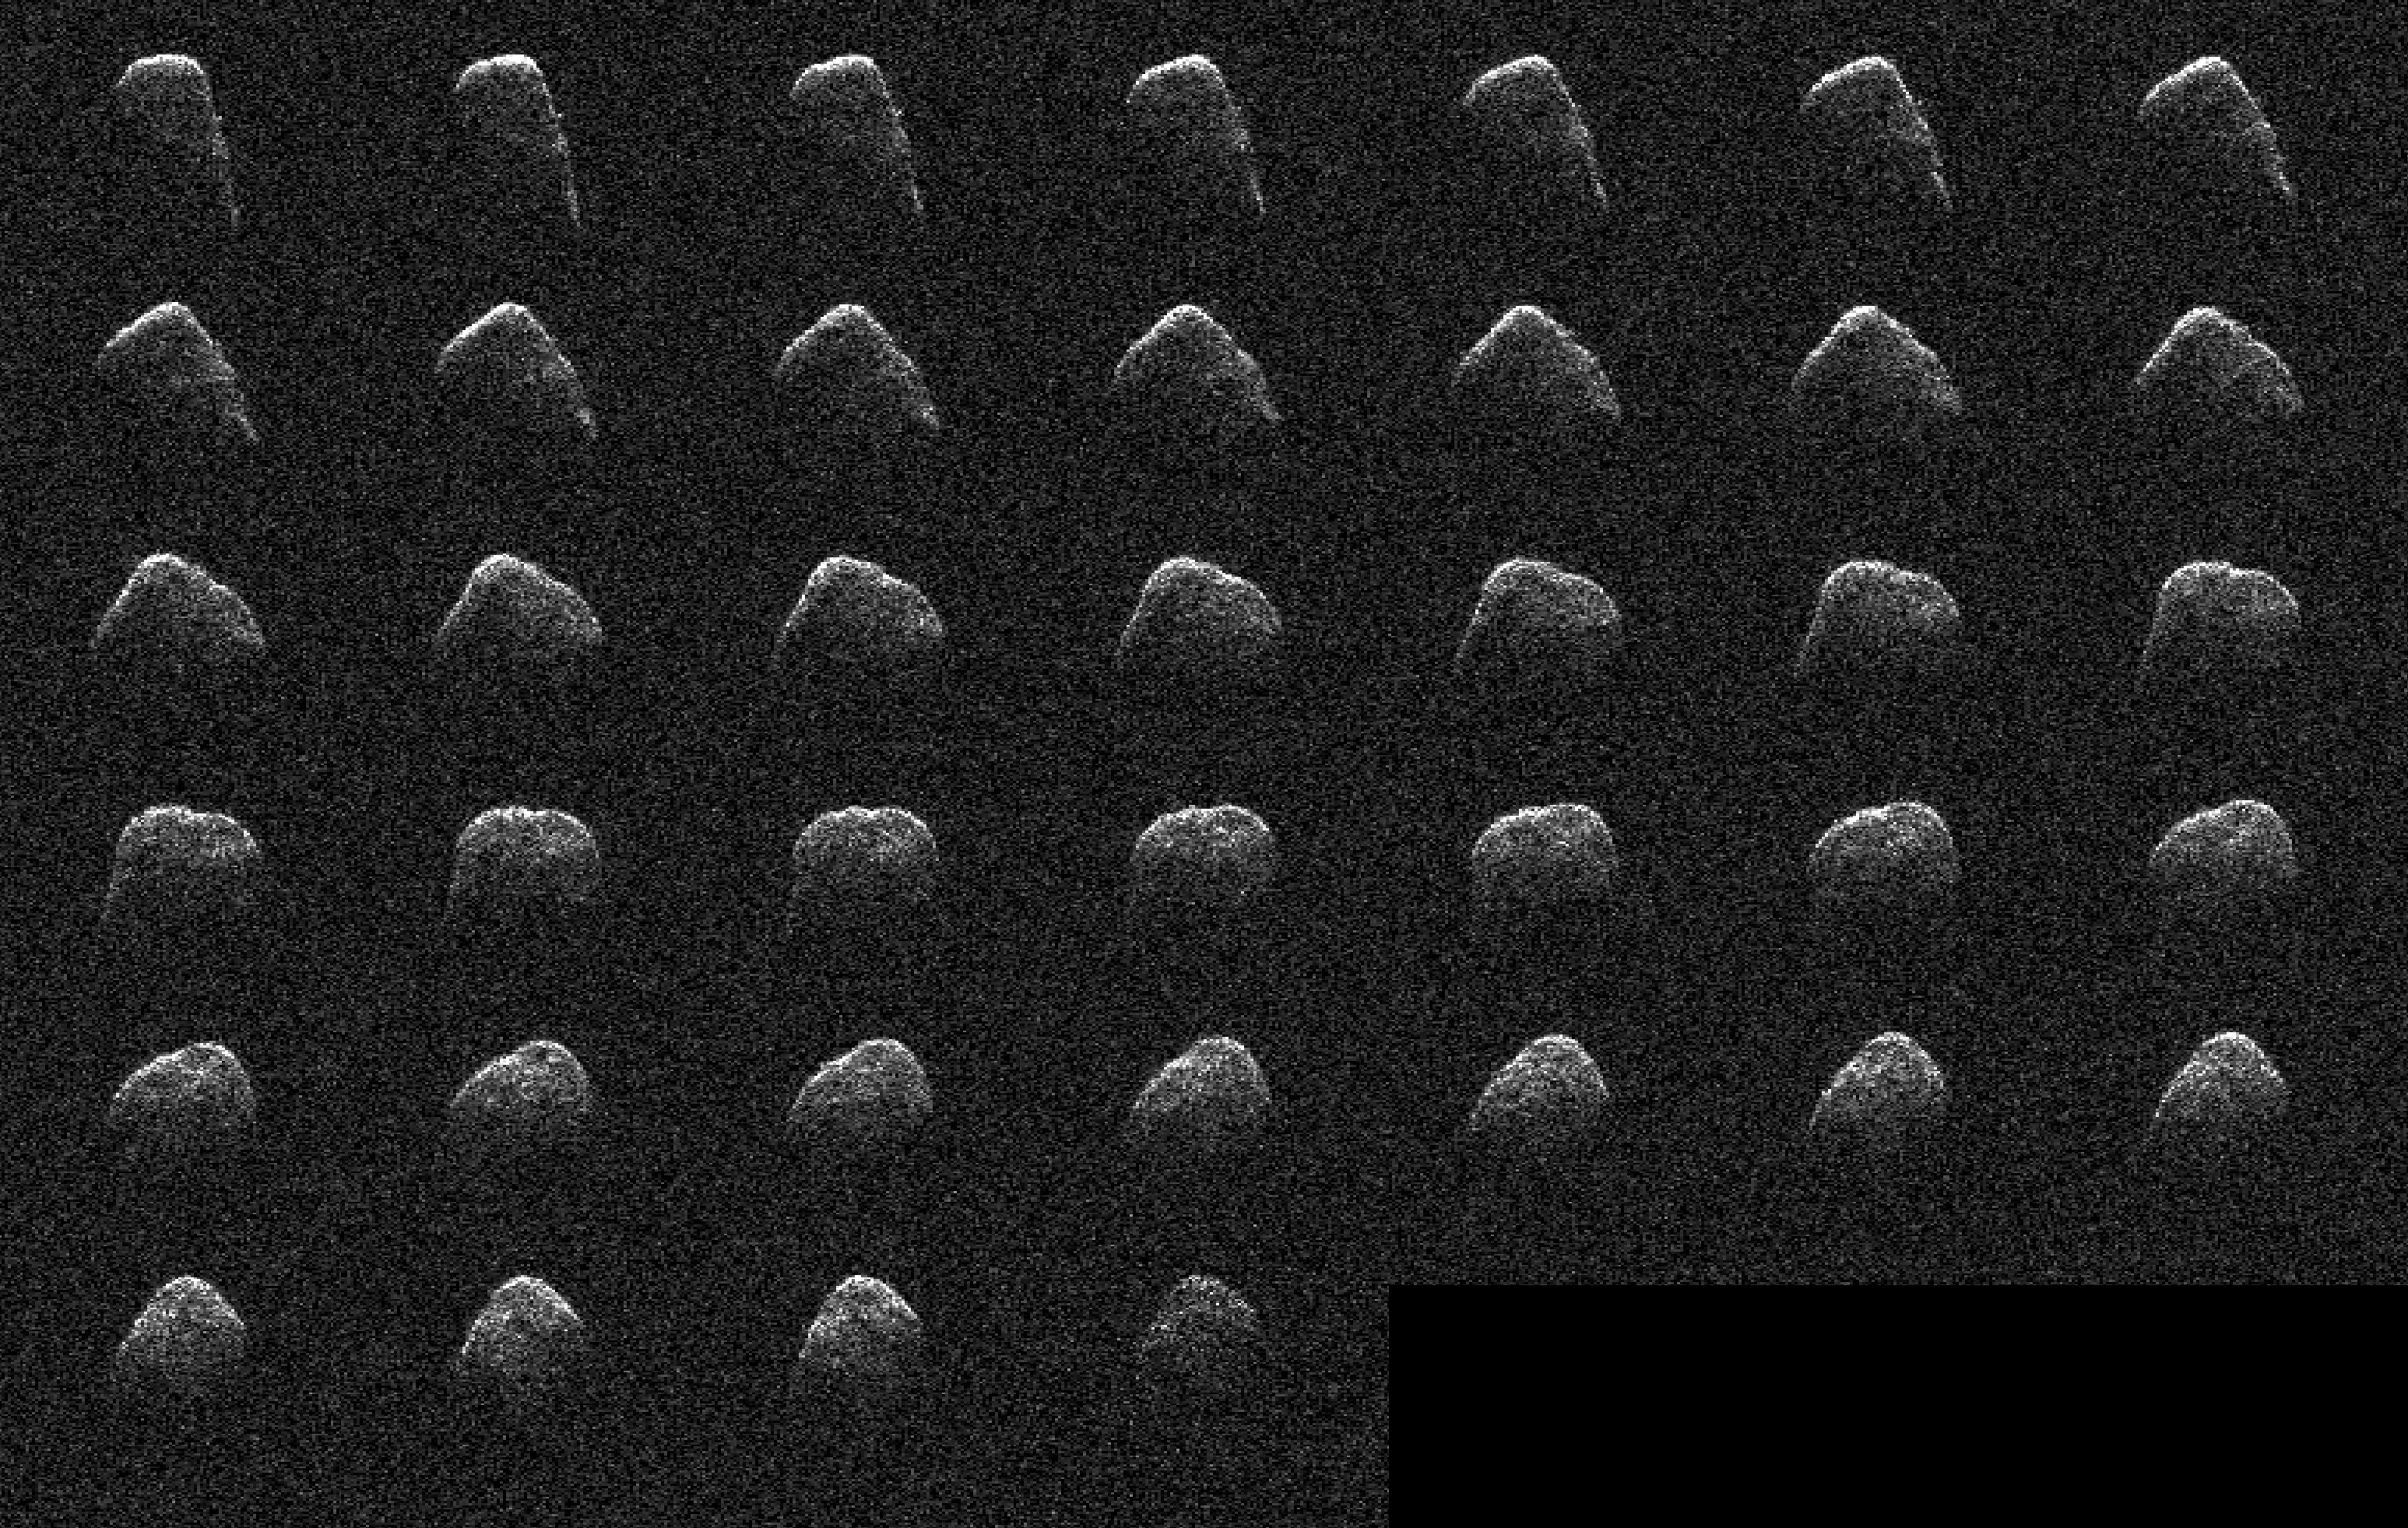

Radar Observations of Asteroid 4660 Nereus

These images and animation represent NASA radar observations of 4660 Nereus on Dec. 10, 2021, before the asteroid’s close approach on Dec. 11, when it came within 2.5 million miles (4 million kilometers) of Earth. Using the 70-meter radio antenna at the Deep Space Network’s Goldstone Deep Space Communications Complex near Barstow, California, scientists from NASA’s Jet Propulsion Laboratory acquired the most detailed radar images of the nearly 1,100-foot-wide (330-meter-wide) near-Earth asteroid since its discovery almost four decades earlier. Nereus’ orbit is very well known and the asteroid does not pose a threat to Earth.

During the asteroid’s close approach, an image resolution of about 12.3 feet (3.75 meters) per pixel was possible, revealing surface features such as potential boulders and craters, plus ridges and other topography. Asteroid Nereus’ previous approach in 2002 was near enough to Earth to reveal the asteroid’s size and overall shape, but too distant to show surface features. The new observations will also help scientists better understand the asteroid’s shape and rotation while providing them new data to further refine its orbital path around the Sun.

Nereus belongs to the relatively rare E-type asteroid family that exhibits very unusual radar scattering properties. It’s thought that this may be caused by asteroids of this type having particularly rough terrain. Also, E-type asteroids are optically bright, sometimes reflecting as much as 50% of the sunlight that hits their surface. Typical S-type asteroids reflect about 15%, whereas dark C-type asteroids reflect only a few percent. It’s thought that E-class asteroids may be the source of very rare Aubrite meteorites and are composed of comparatively bright material.

The 2021 close approach was the best opportunity for radar imaging of Nereus until 2060, when the asteroid will approach within 750,000 miles (1.2 million kilometers) of Earth, only three times the Earth-Moon distance. At that time, Nereus will be an easy target for small telescopes and possibly even powerful binoculars.

Nereus – named after a sea god from Greek mythology – was discovered in 1982 by Eleanor “Glo” Helin as part of the JPL Palomar Planet-Crossing Asteroid Survey.

Credit: NASA/JPL-Caltech